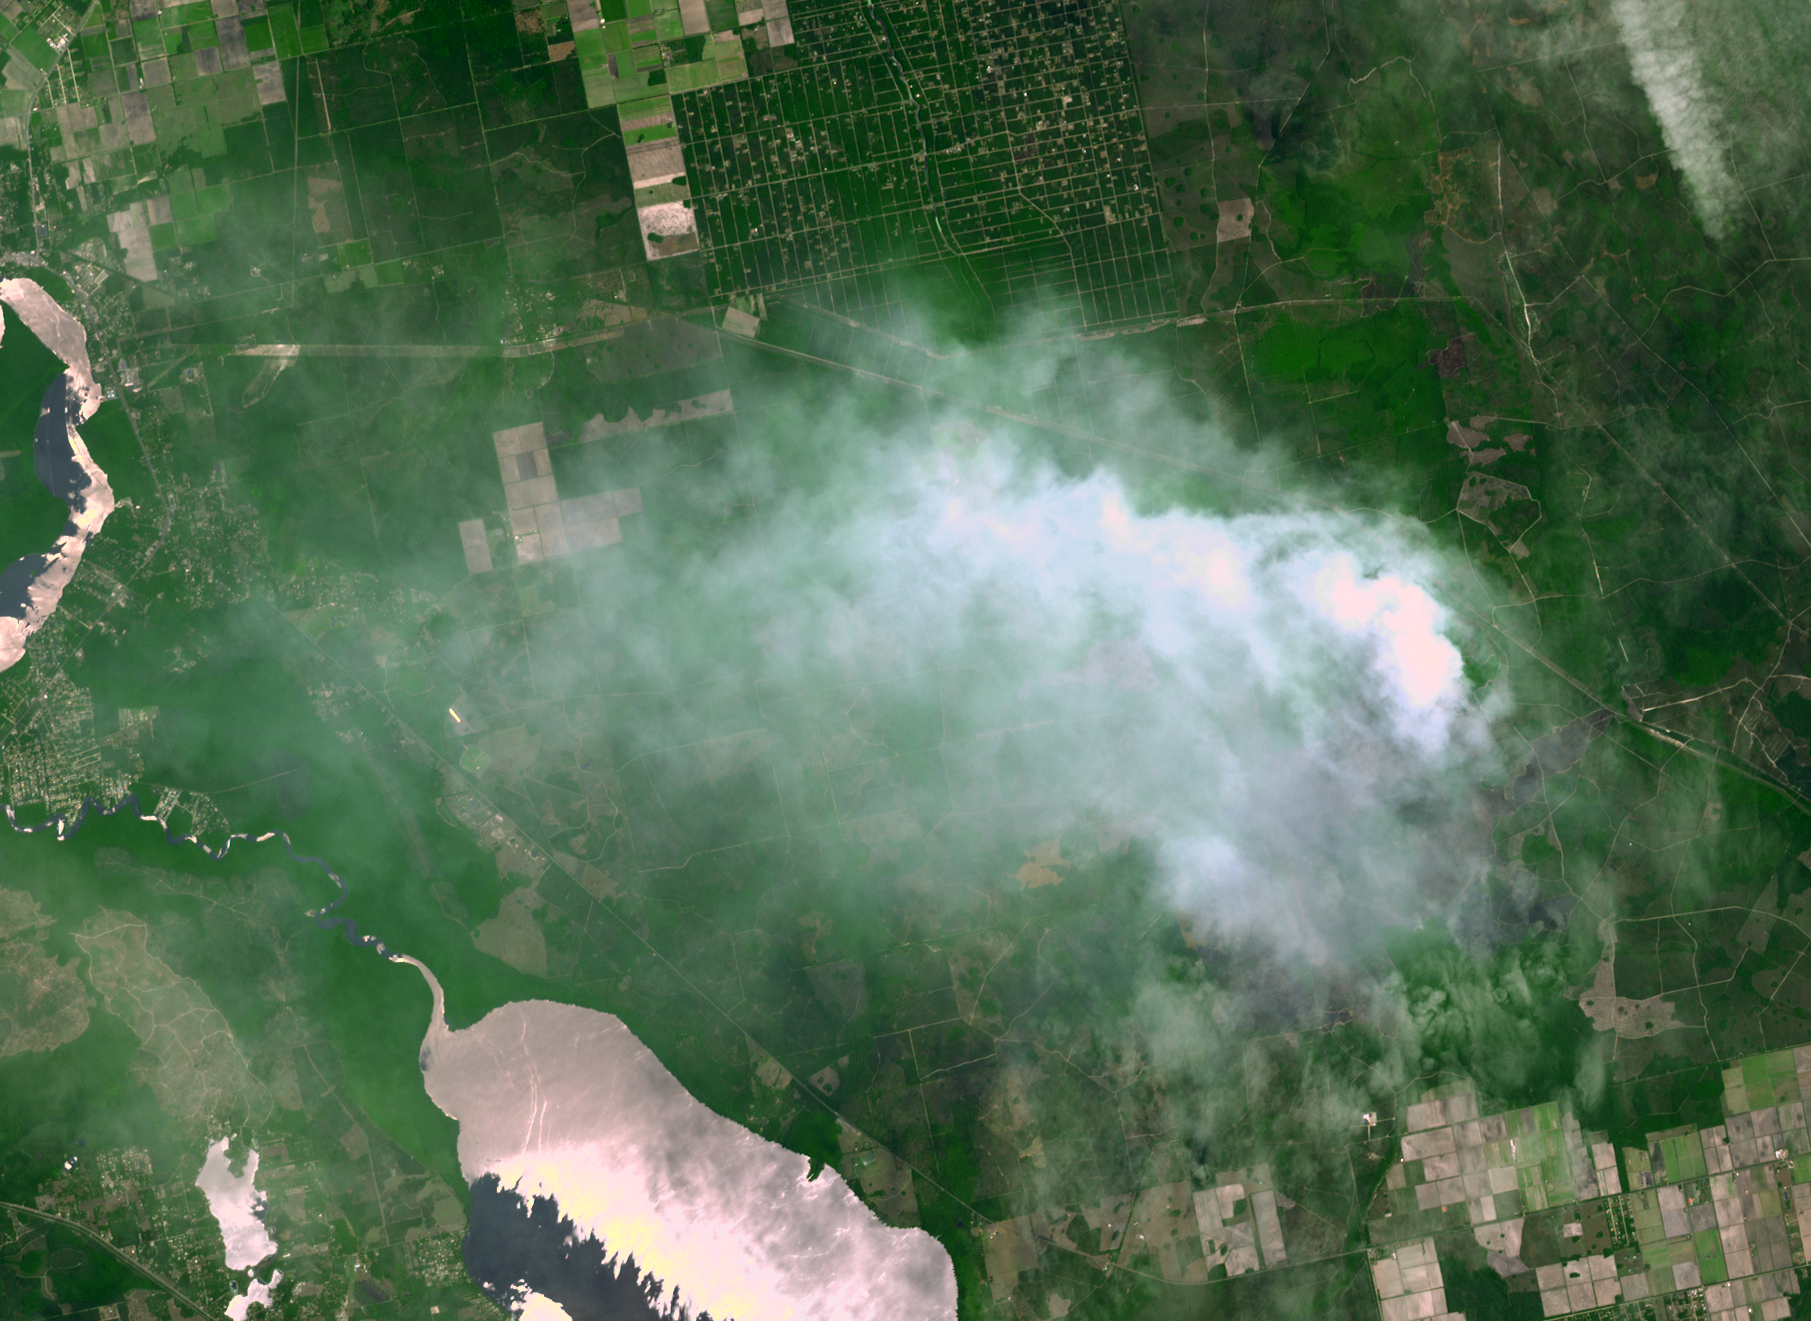

NASA Spacecraft Spots Florida Wildfire

The Espanola wildfire had consumed more than 4,300 acres when the Advanced Spaceborne Thermal Emission and Reflection Radiometer (ASTER) instrument aboard NASA’s Terra spacecraft acquired this image on June 16, 2011, over Flagler County, Fla. No evacuations were underway as firefighters worked to control the blaze. Weather changes have caused fire crews to call for reinforcements as the fire spread. The ASTER image covers an area of 12.3 by 16.8 miles (19.8 by 27.2 kilometers), and is located at 29.4 degrees north latitude, 81.3 degrees west longitude.

With its 14 spectral bands from the visible to the thermal infrared wavelength region and its high spatial resolution of 15 to 90 meters (about 50 to 300 feet), ASTER images Earth to map and monitor the changing surface of our planet. ASTER is one of five Earth-observing instruments launched Dec. 18, 1999, on Terra. The instrument was built by Japan’s Ministry of Economy, Trade and Industry. A joint U.S./Japan science team is responsible for validation and calibration of the instrument and data products.

The broad spectral coverage and high spectral resolution of ASTER provides scientists in numerous disciplines with critical information for surface mapping and monitoring of dynamic conditions and temporal change. Example applications are: monitoring glacial advances and retreats; monitoring potentially active volcanoes; identifying crop stress; determining cloud morphology and physical properties; wetlands evaluation; thermal pollution monitoring; coral reef degradation; surface temperature mapping of soils and geology; and measuring surface heat balance.

The U.S. science team is located at NASA’s Jet Propulsion Laboratory, Pasadena, Calif. The Terra mission is part of NASA’s Science Mission Directorate, Washington, D.C.

Credit: NASA/GSFC/METI/ERSDAC/JAROS, and U.S./Japan ASTER Science Team